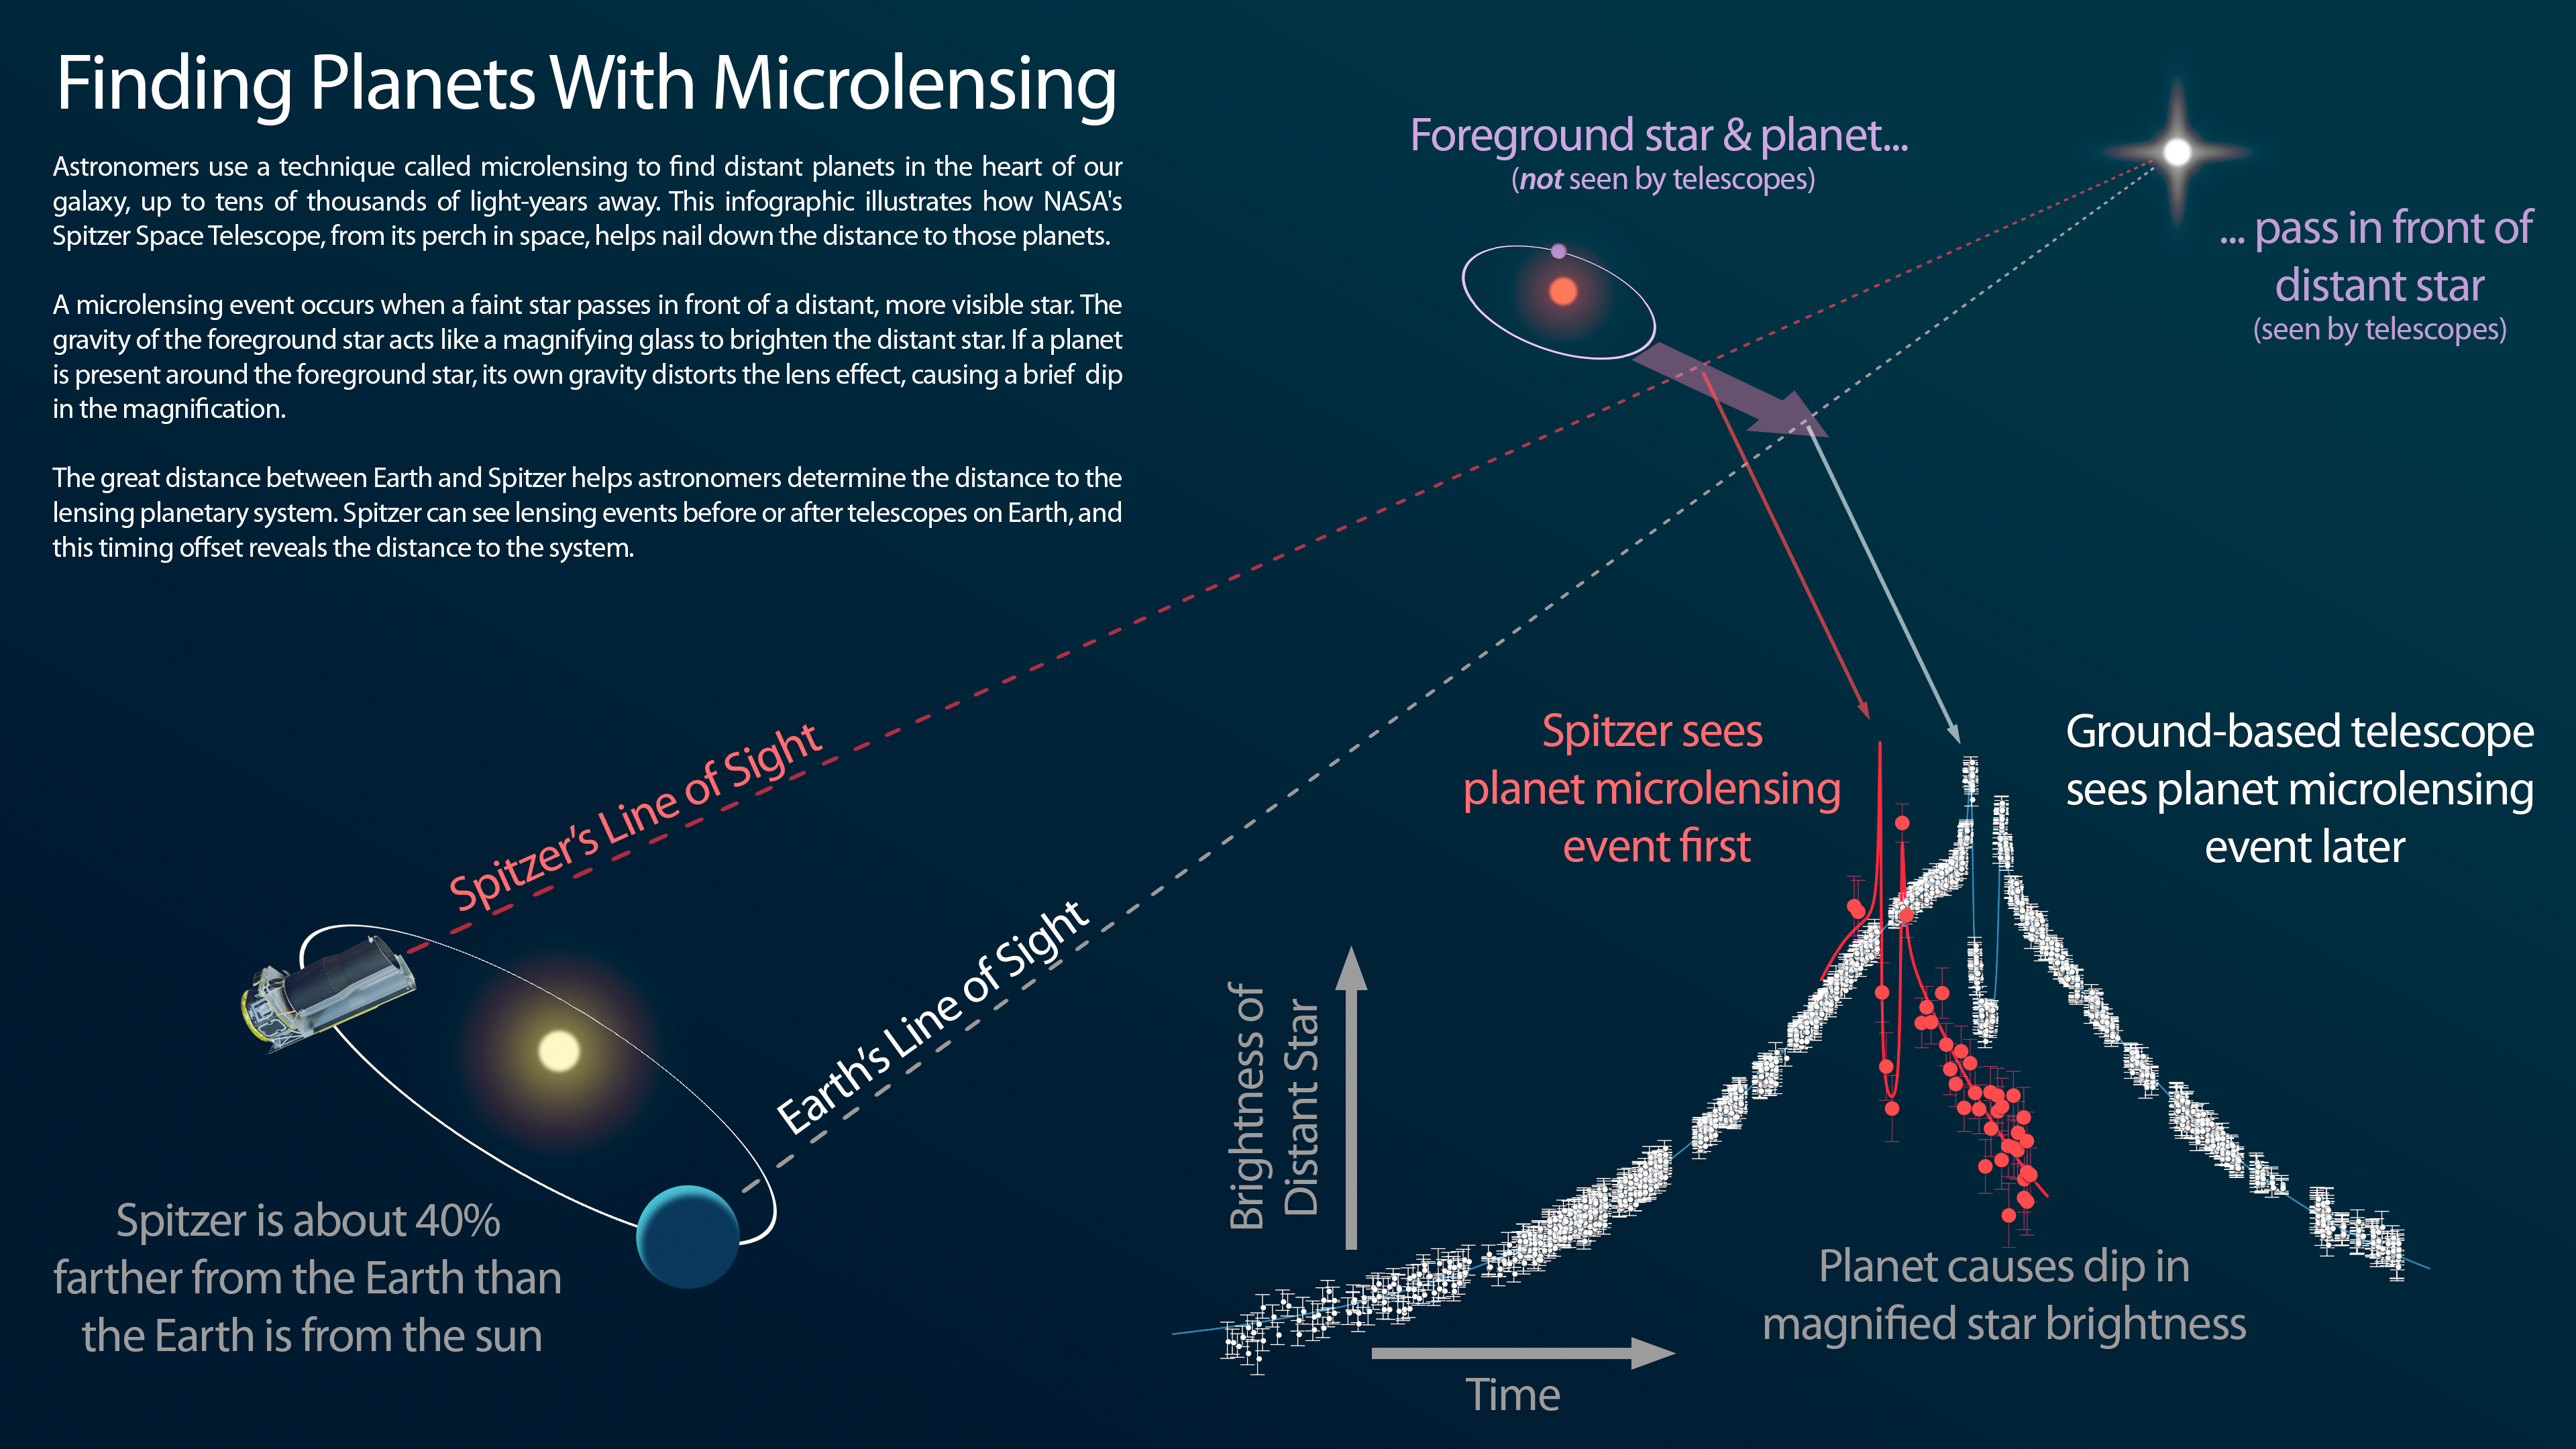

Infographic: Finding Planets With Microlensing

This infographic explains how NASA’s Spitzer Space Telescope can be used in tandem with a telescope on the ground to measure the distances to planets discovered using the “microlensing” technique.

NASA’s Jet Propulsion Laboratory, Pasadena, California, manages the Spitzer Space Telescope mission for NASA’s Science Mission Directorate, Washington. Science operations are conducted at the Spitzer Science Center at the California Institute of Technology in Pasadena. Spacecraft operations are based at Lockheed Martin Space Systems Company, Littleton, Colorado. Data are archived at the Infrared Science Archive housed at the Infrared Processing and Analysis Center at Caltech. Caltech manages JPL for NASA.

Credit: NASA/JPL-Caltech